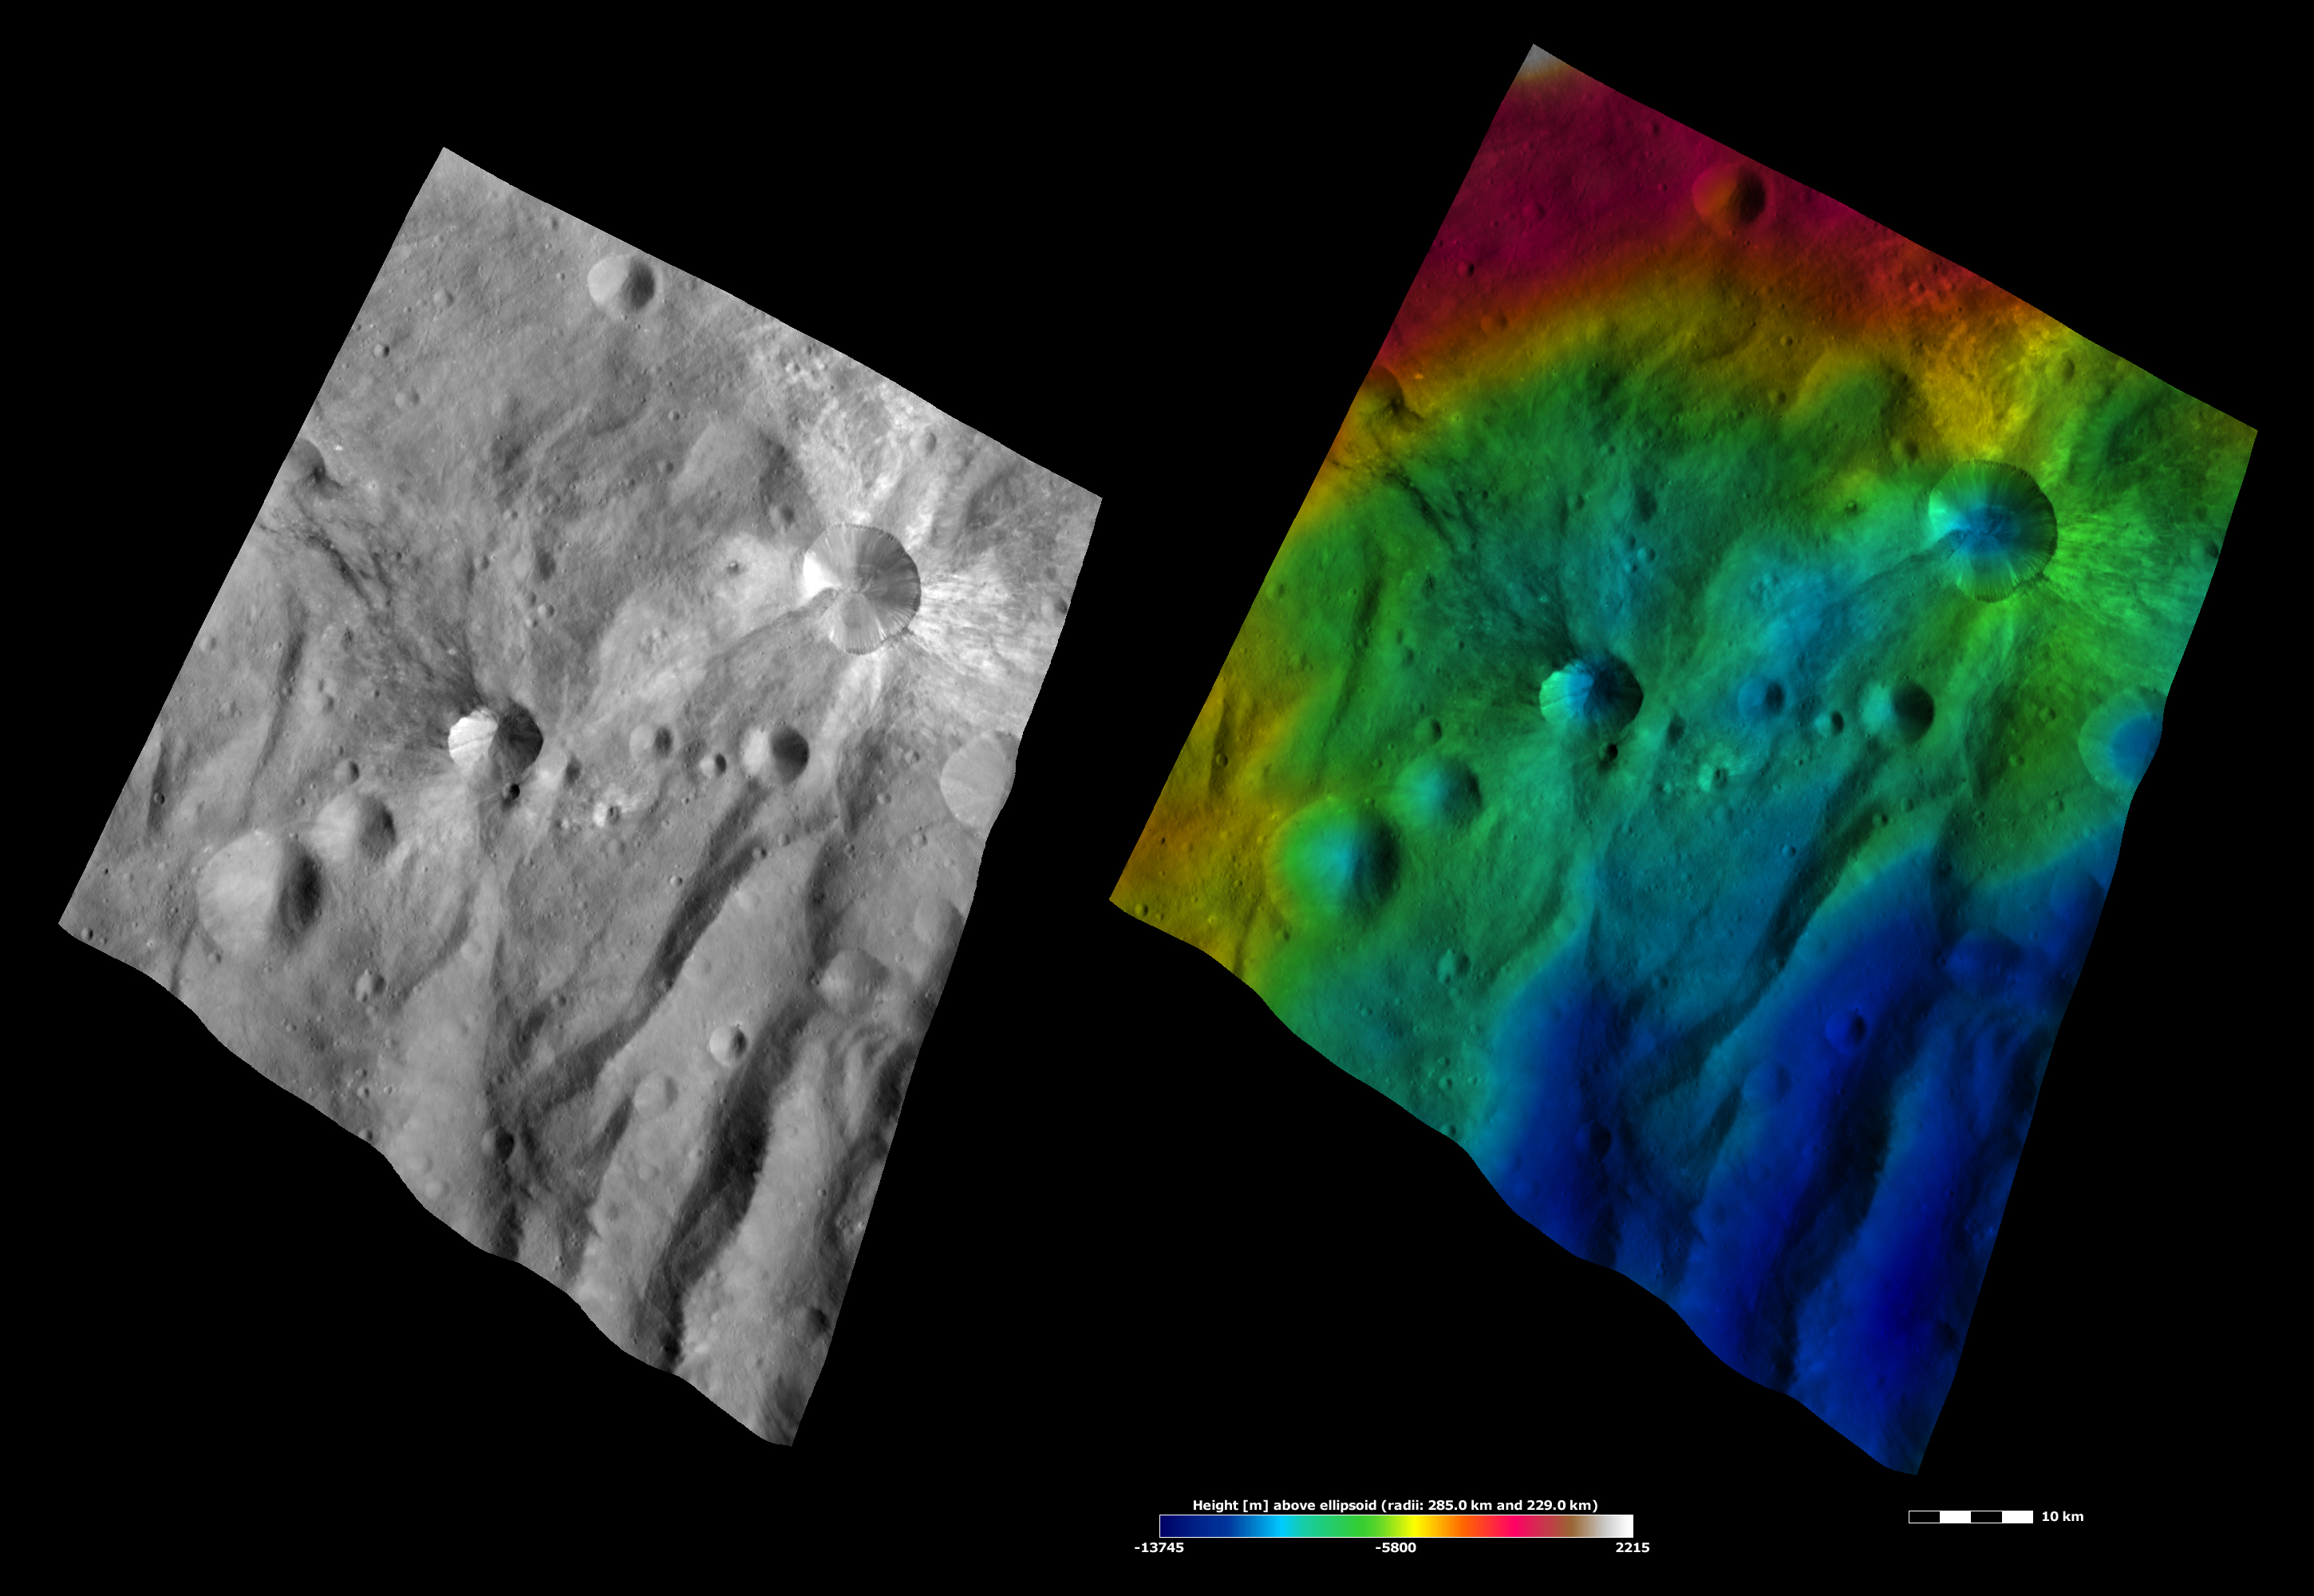

Apparent Brightness and Topography Images of Canuleia and Sossia Craters

The left-hand image is a Dawn FC (framing camera) image, which shows the apparent brightness of Vesta’s surface. The right-hand image is based on this apparent brightness image, which has had a color-coded height representation of the topography overlain onto it. The topography is calculated from a set of images that were observed from different viewing directions, which allows stereo reconstruction. The various colors correspond to the height of the area. The white and red areas in the topography image are the highest areas and the blue areas are the lowest areas. Canuleia is the large crater in the top right of the images and Sossia crater is the large crater offset to the left of the center of the images. In the apparent brightness image it is clear that rays of bright material surround Canuleia. There is also one band of dark material on Canuleia’s left side. Sossia has rays of dark material originating from it, mostly on its left side. The topography image shows that both craters have a bowl-like shape and that Canuleia’s dark band runs along a topographically low area (colored blue).

These images are located in Vesta’s Urbinia quadrangle, in Vesta’s southern hemisphere. NASA’s Dawn spacecraft obtained the apparent brightness image with its framing camera on Oct. 20, 2011. This image was taken through the camera’s clear filter. The distance to the surface of Vesta is 700 kilometers (435 miles) and the image has a resolution of about 70 meters (230 feet) per pixel. This image was acquired during the HAMO (high-altitude mapping orbit) phase of the mission. These images are lambert-azimuthal map projected.

The Dawn mission to Vesta and Ceres is managed by NASA’s Jet Propulsion Laboratory, a division of the California Institute of Technology in Pasadena, for NASA’s Science Mission Directorate, Washington D.C. UCLA is responsible for overall Dawn mission science. The Dawn framing cameras have been developed and built under the leadership of the Max Planck Institute for Solar System Research, Katlenburg-Lindau, Germany, with significant contributions by DLR German Aerospace Center, Institute of Planetary Research, Berlin, and in coordination with the Institute of Computer and Communication Network Engineering, Braunschweig. The framing camera project is funded by the Max Planck Society, DLR, and NASA/JPL.

Credit: NASA/JPL-Caltech/UCLA/MPS/DLR/IDA